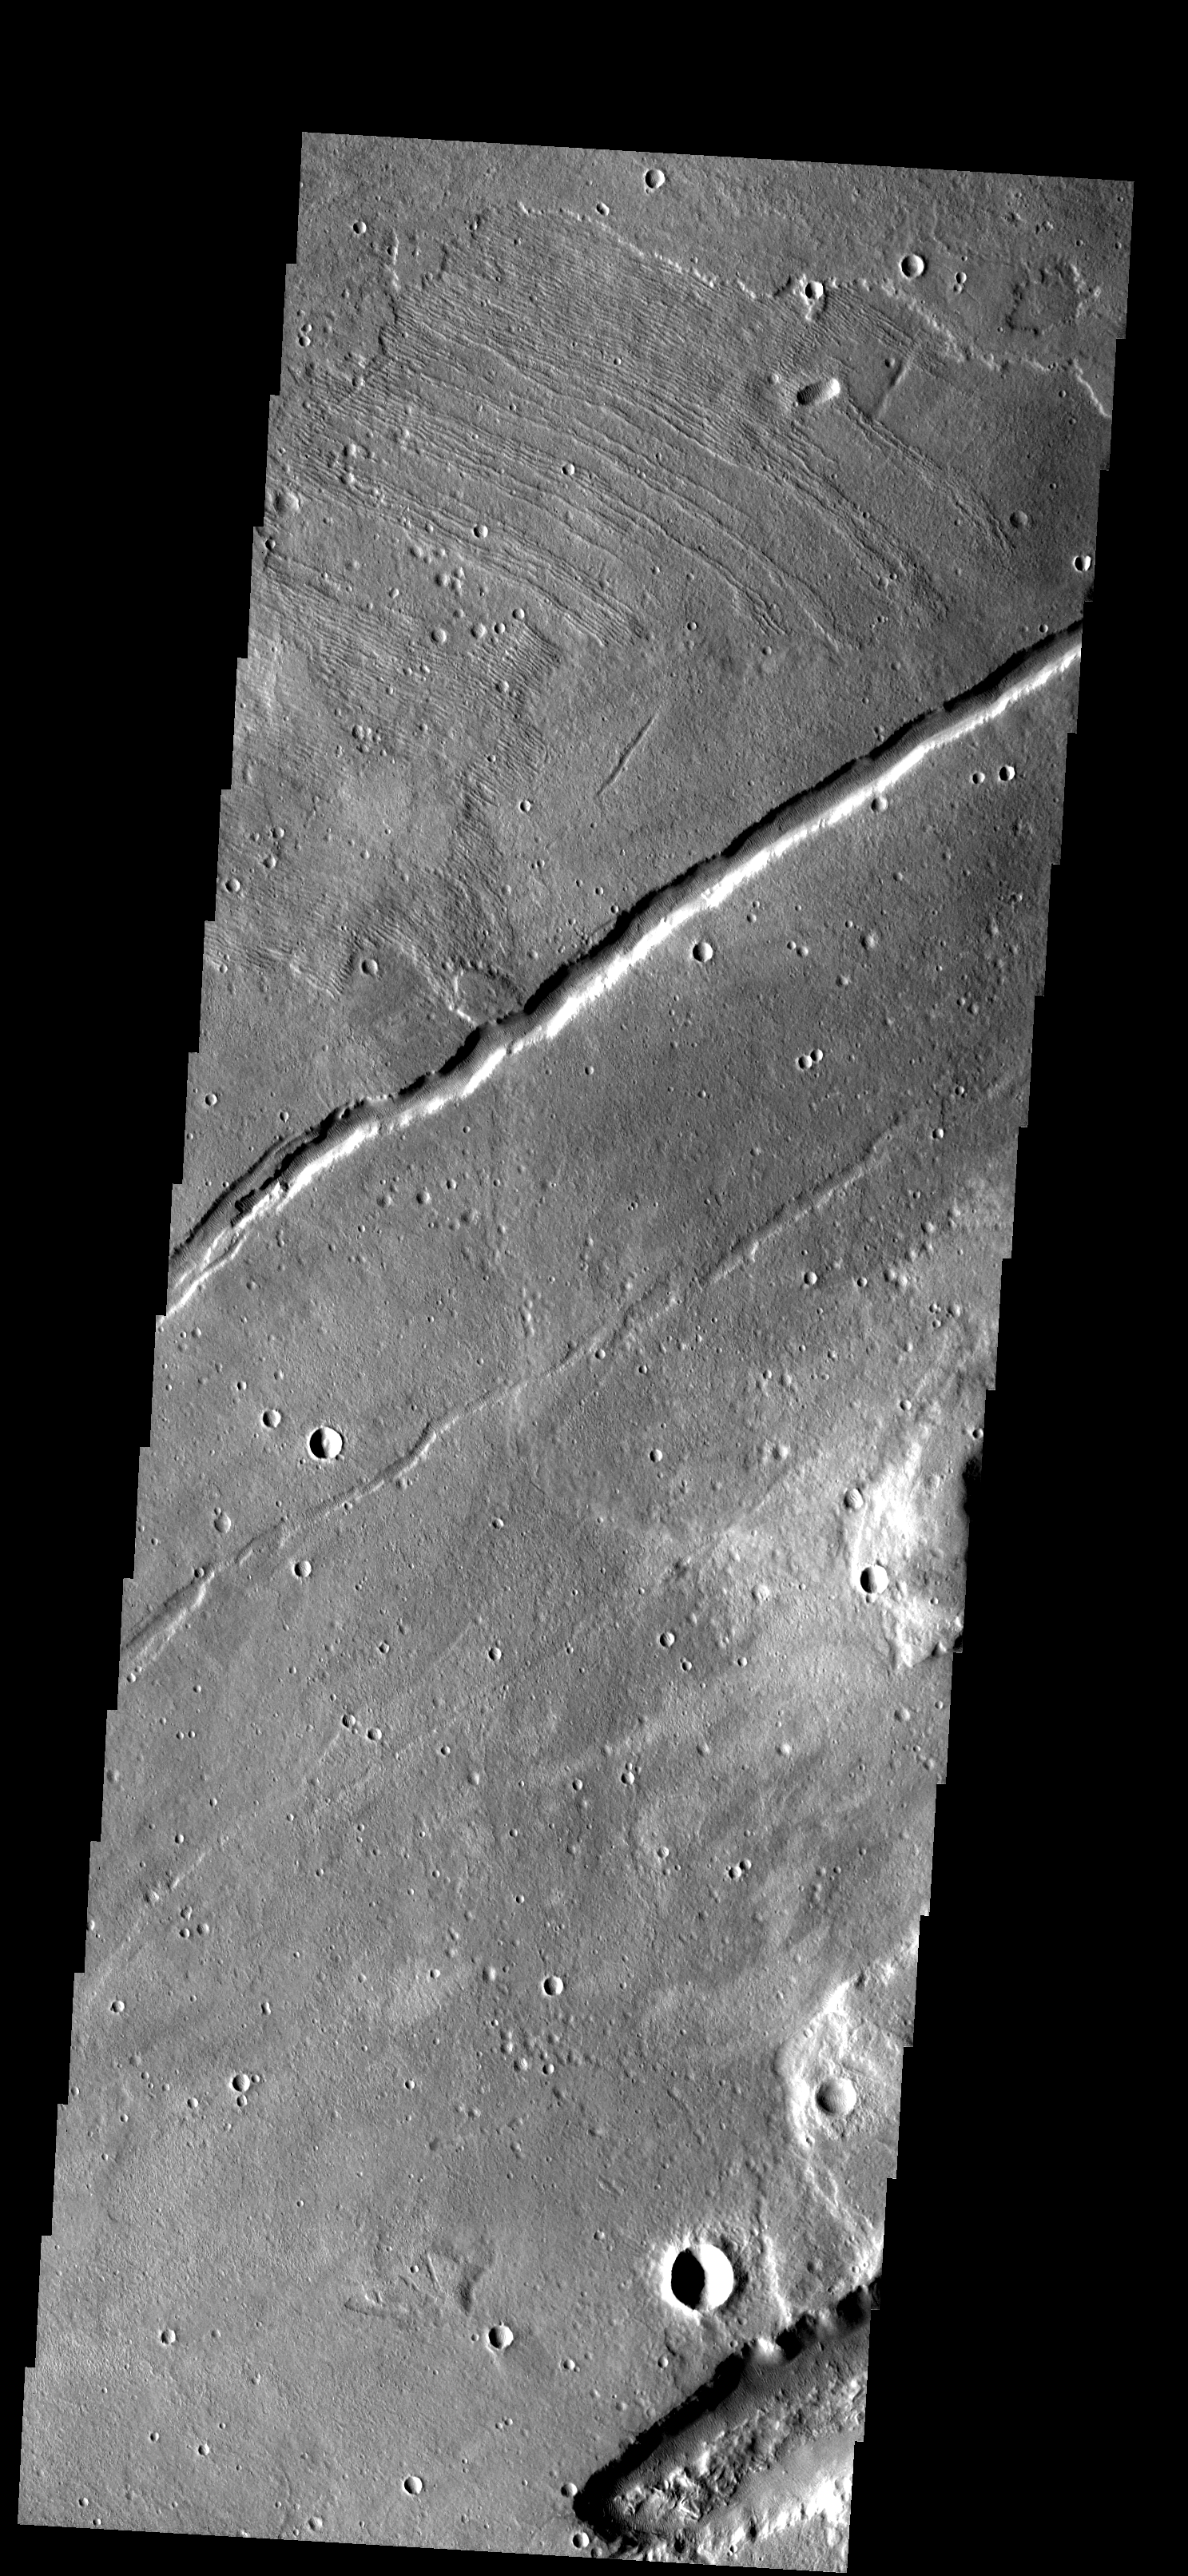

Mareotis Fossae

These thin, parallel ridges appear to be narrow lava flows from Alba Patera. The large fracture is part of Mareotis Fossae.

Image information: VIS instrument. Latitude 34.9N, Longitude 272.7E. 19 meter/pixel resolution.

Please see the THEMIS Data Citation Note for details on crediting THEMIS images.

Note: this THEMIS visual image has not been radiometrically nor geometrically calibrated for this preliminary release. An empirical correction has been performed to remove instrumental effects. A linear shift has been applied in the cross-track and down-track direction to approximate spacecraft and planetary motion. Fully calibrated and geometrically projected images will be released through the Planetary Data System in accordance with Project policies at a later time.

NASA’s Jet Propulsion Laboratory manages the 2001 Mars Odyssey mission for NASA’s Office of Space Science, Washington, D.C. The Thermal Emission Imaging System (THEMIS) was developed by Arizona State University, Tempe, in collaboration with Raytheon Santa Barbara Remote Sensing. The THEMIS investigation is led by Dr. Philip Christensen at Arizona State University. Lockheed Martin Astronautics, Denver, is the prime contractor for the Odyssey project, and developed and built the orbiter. Mission operations are conducted jointly from Lockheed Martin and from JPL, a division of the California Institute of Technology in Pasadena.

Credit: NASA/JPL/ASU